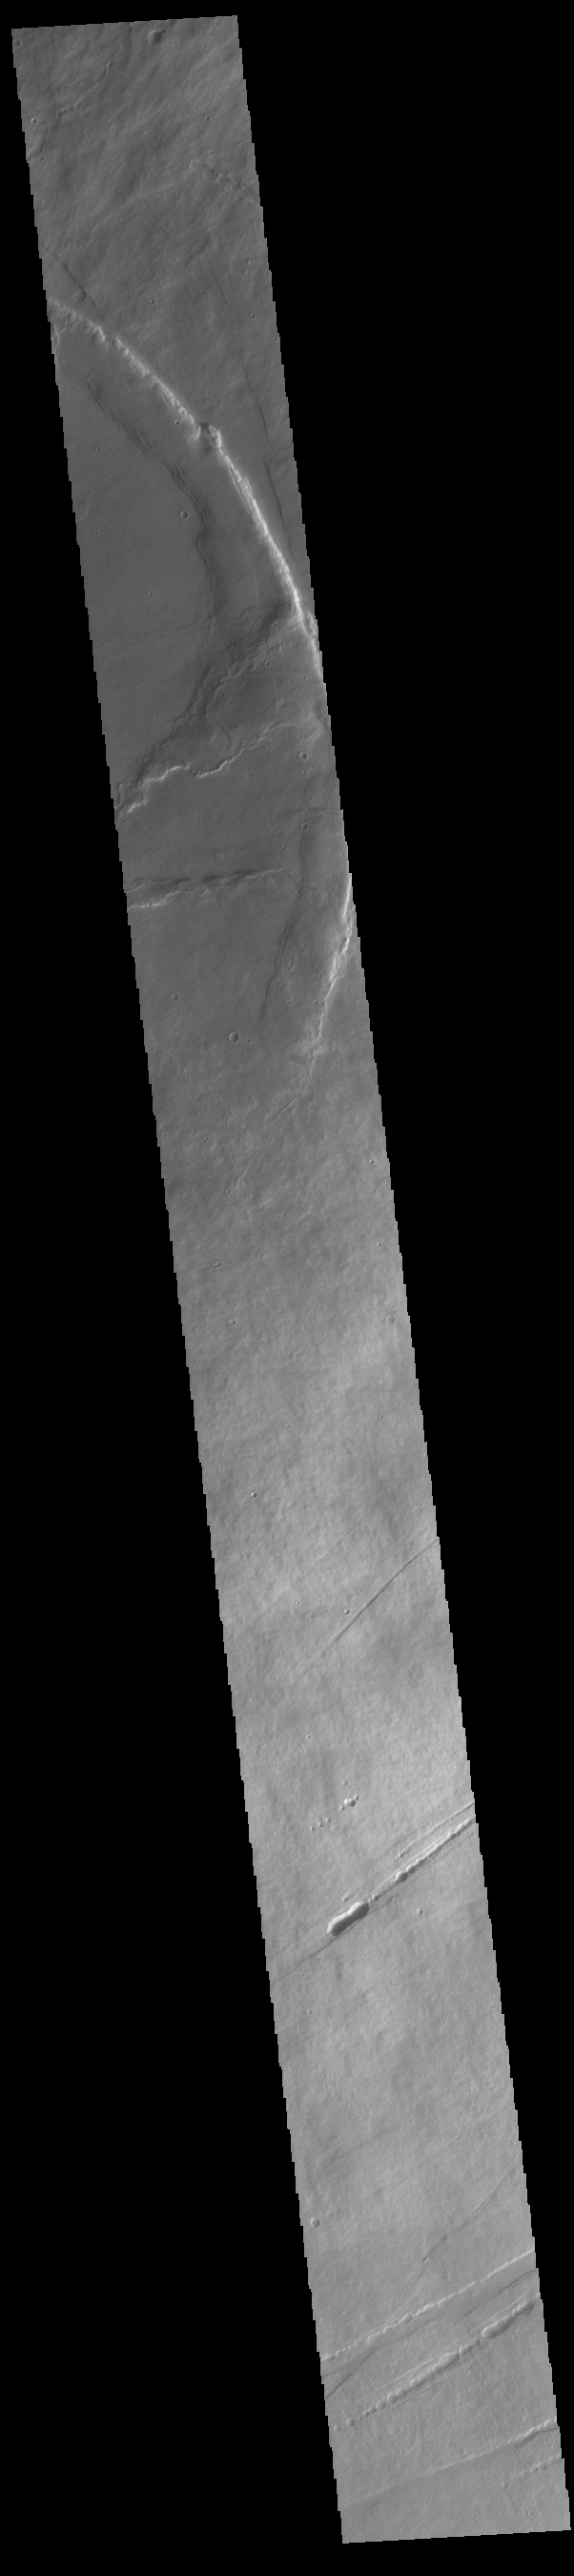

Pavonis Mons

This VIS image shows a cross section of Pavonis Mons, including part of the summit caldera (circular region near the top of the image). Pavonis Mons is the central volcano of the three large Tharsis volcanoes. In order from north to south the volcanoes are Ascreaus Mons, Pavonis Mons and Arsia Mons. All three volcanoes form a line located along a tectonic bulge caused by extensional forces in the region. Along this trend there are increased tectonic features and additional lava flows that arose from the flanks of the volcanoes rather than just the summit. Like the other large volcanoes in the region, Pavonis Mons is a shield volcano. Shield volcanoes are formed by lava flows originating near or at the summit, building up layers upon layers of lava. In shield volcanoes summit calderas are typically formed where the surface collapses into the void formed by an emptied magma chamber. Pavonis Mons is the smallest of the three volcanoes with a summit of only 14km (8.7 miles) and a width of 375 km (233 miles). Like most shield volcanoes the surface has a low profile. In the case of Pavonis Mons the average slope is only 4 degrees. Pavonis means peacock in Latin, making it’s name peacock mountain.

Credit: NASA/JPL-Caltech/ASU